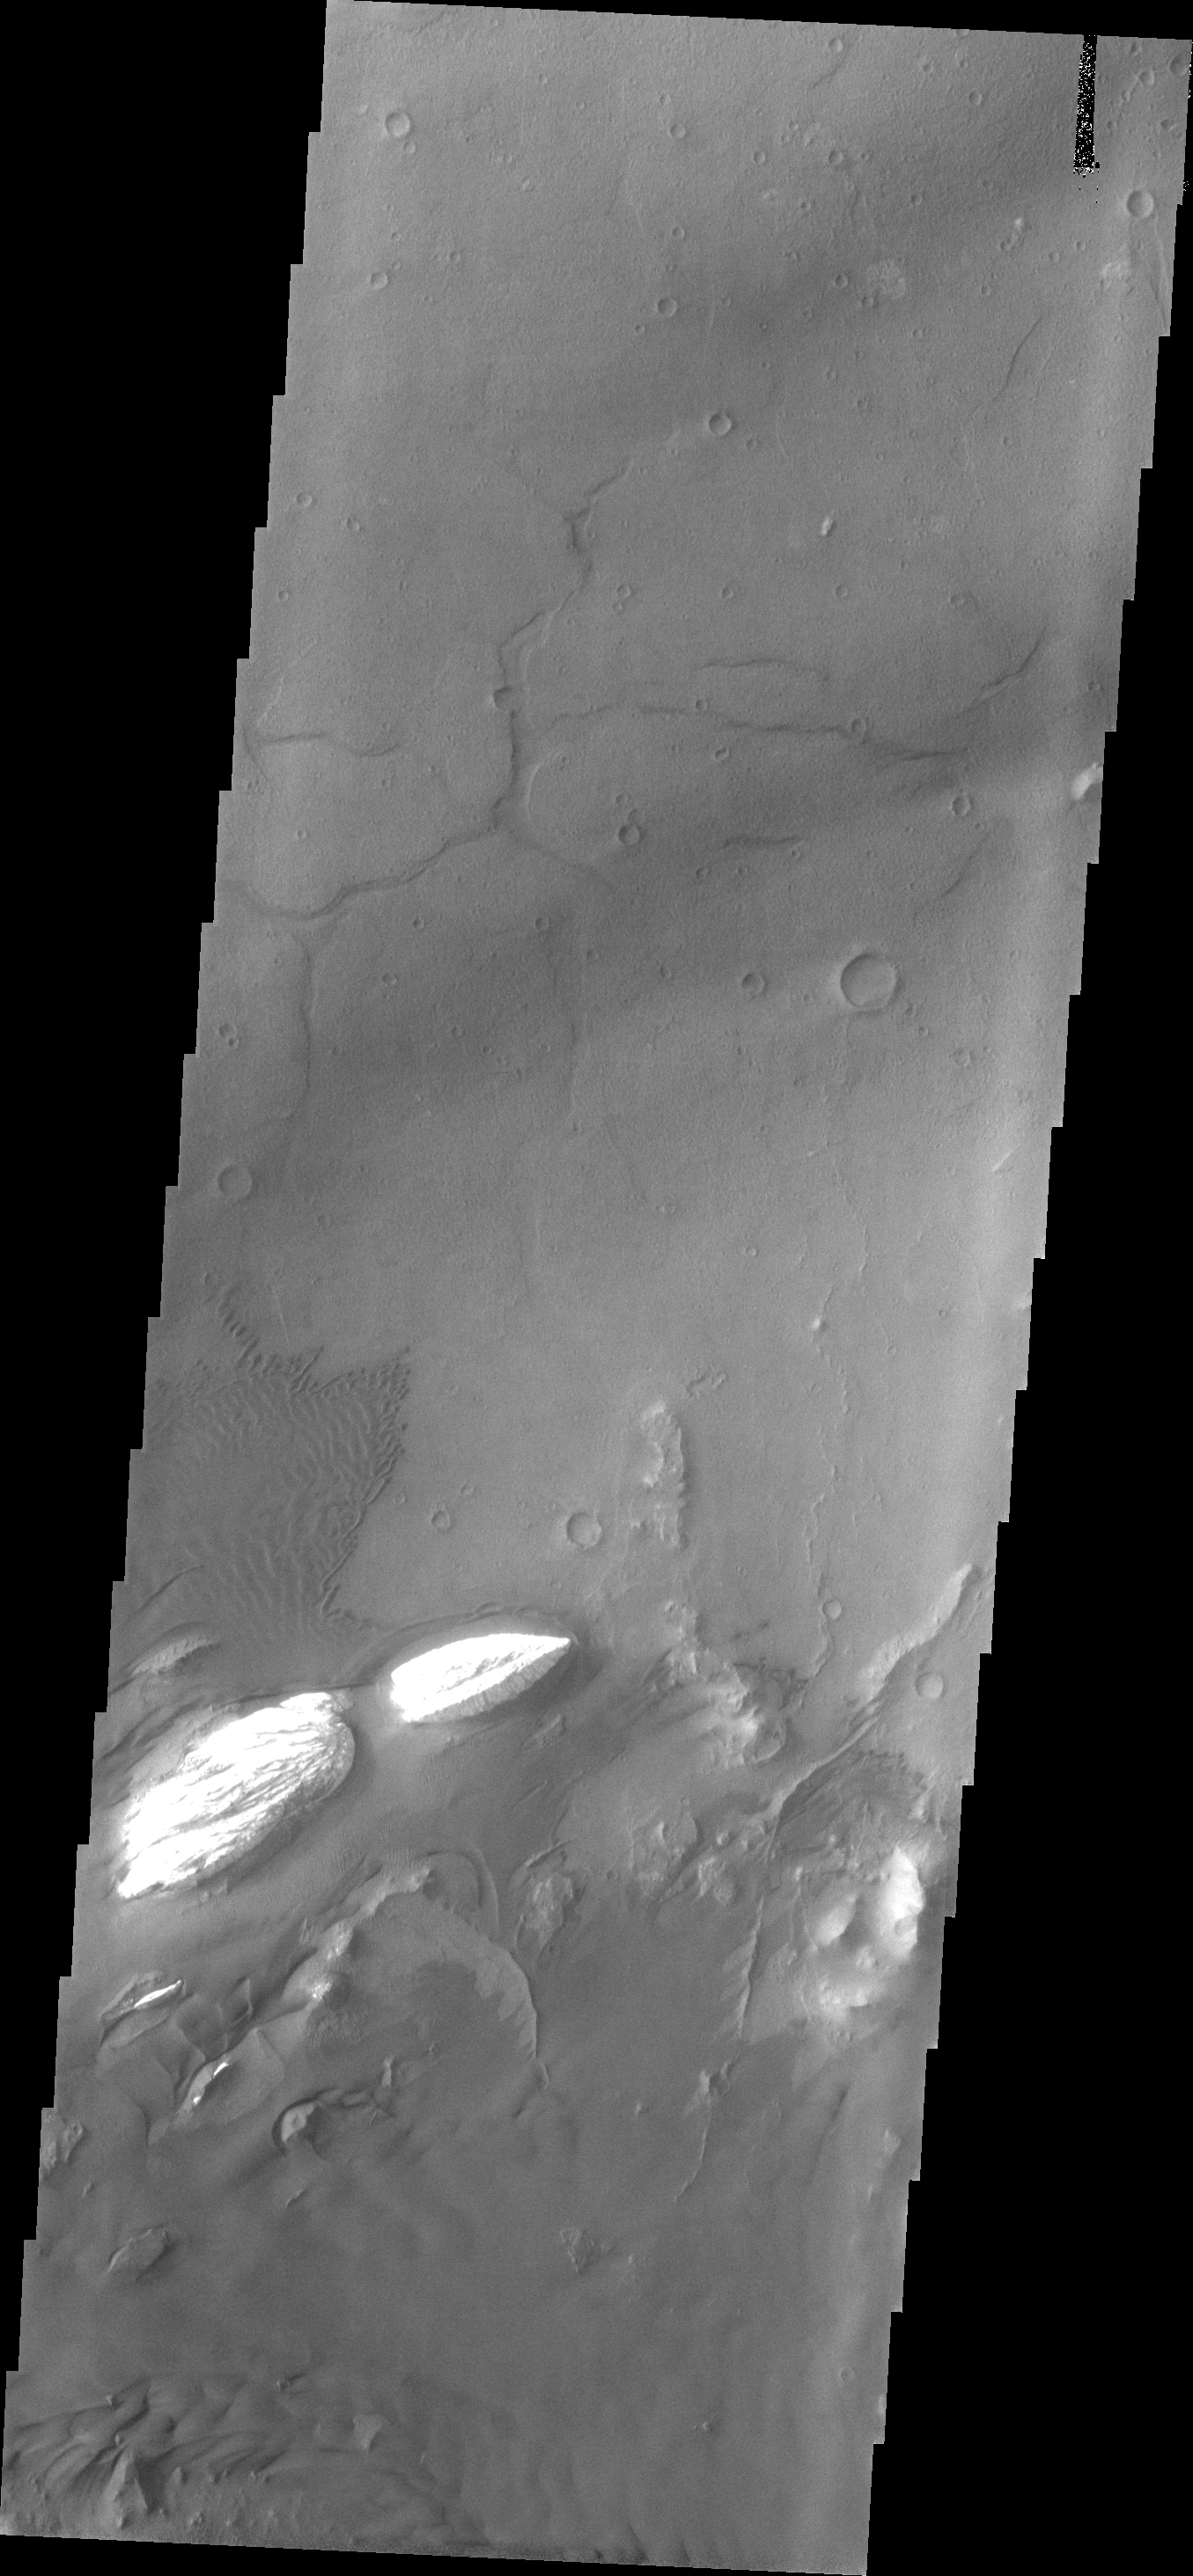

Ganges Chasma

This image shows a small portion of the floor of Ganges Chasma. Visible in this image are sand dunes, a sand sheet with dune forms and eroded bright deposits.

Image information: VIS instrument. Latitude -8.4N, Longitude 314.0E. 18 meter/pixel resolution.

Please see the THEMIS Data Citation Note for details on crediting THEMIS images.

Note: this THEMIS visual image has not been radiometrically nor geometrically calibrated for this preliminary release. An empirical correction has been performed to remove instrumental effects. A linear shift has been applied in the cross-track and down-track direction to approximate spacecraft and planetary motion. Fully calibrated and geometrically projected images will be released through the Planetary Data System in accordance with Project policies at a later time.

NASA’s Jet Propulsion Laboratory manages the 2001 Mars Odyssey mission for NASA’s Office of Space Science, Washington, D.C. The Thermal Emission Imaging System (THEMIS) was developed by Arizona State University, Tempe, in collaboration with Raytheon Santa Barbara Remote Sensing. The THEMIS investigation is led by Dr. Philip Christensen at Arizona State University. Lockheed Martin Astronautics, Denver, is the prime contractor for the Odyssey project, and developed and built the orbiter. Mission operations are conducted jointly from Lockheed Martin and from JPL, a division of the California Institute of Technology in Pasadena.

Credit: NASA/JPL/ASU